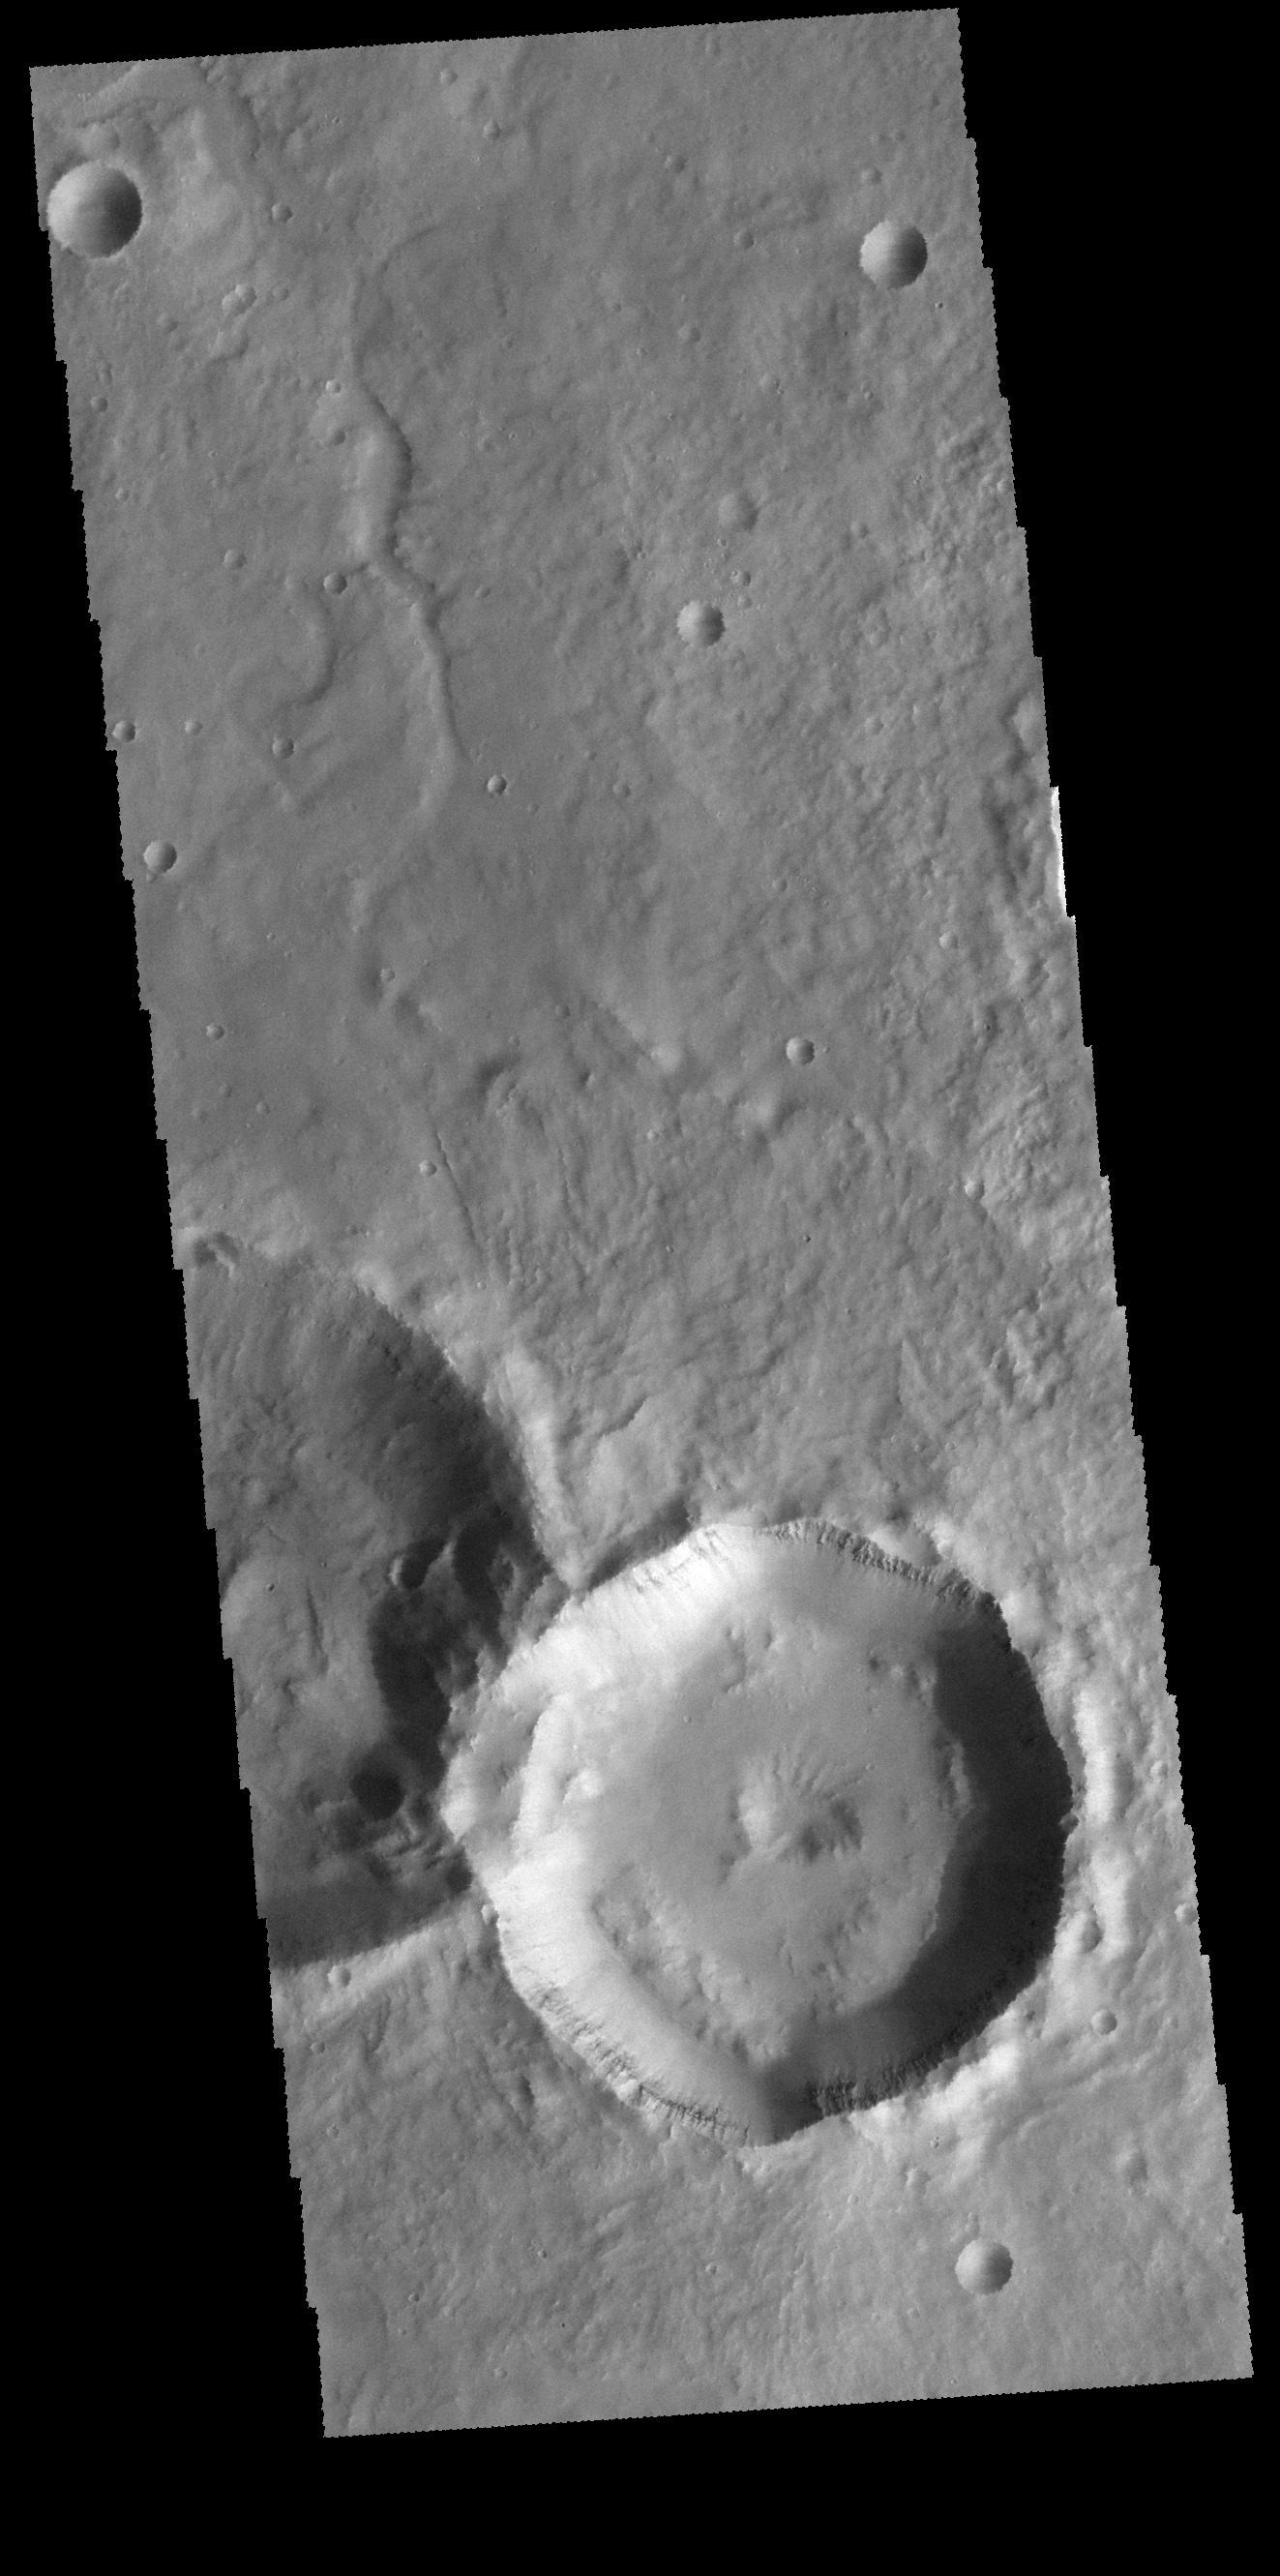

Pit Crater

Today’s VIS image is located in Noachis Terra. The unnamed crater at the bottom of the image contains a central pit. Central features such as pits and peaks can provide information about both the impacted surface and the size of the meteorite.

Credit: NASA/JPL-Caltech/ASU